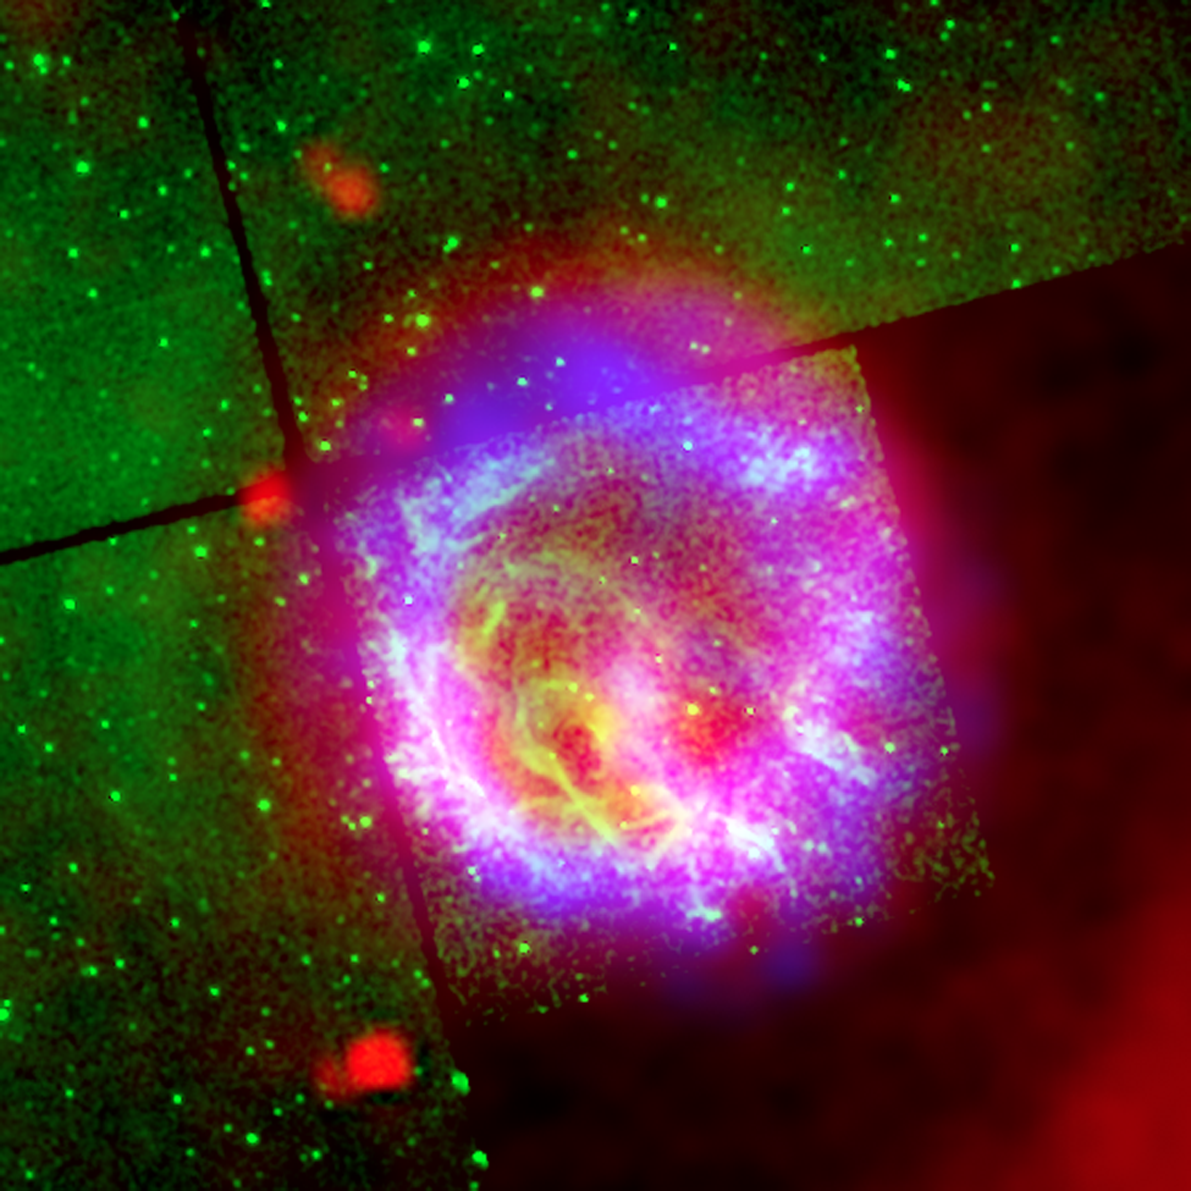

Supernova Remnant 1E0102.2-7219

The supernova remnant1E0102.2-7219 sits next to the nebula N76 in a bright, star-forming region of the Small Magellanic Cloud, a satellite galaxy to our Milky Way galaxy located about 200,000 light-years from Earth. A supernova remnant is made up of the messy bits and pieces of a massive star that exploded, or went supernova. The red bubble is a dust envelope around the supernova remnant E0102, which is being heated by the shock wave created in the explosion of the remnant's massive progenitor star some 1,000 years ago.

This close-up of E0102 is a composite of the infrared observations by Spitzer (red), an optical image (0.5 microns) captured by NASA's Hubble Space Telescope (green), and X-ray measurements by NASA's Chandra X-ray Observatory (blue). The X-ray ring is generated when the reverse shock slams into stellar material that was expelled during the explosion.

Credit: NASA